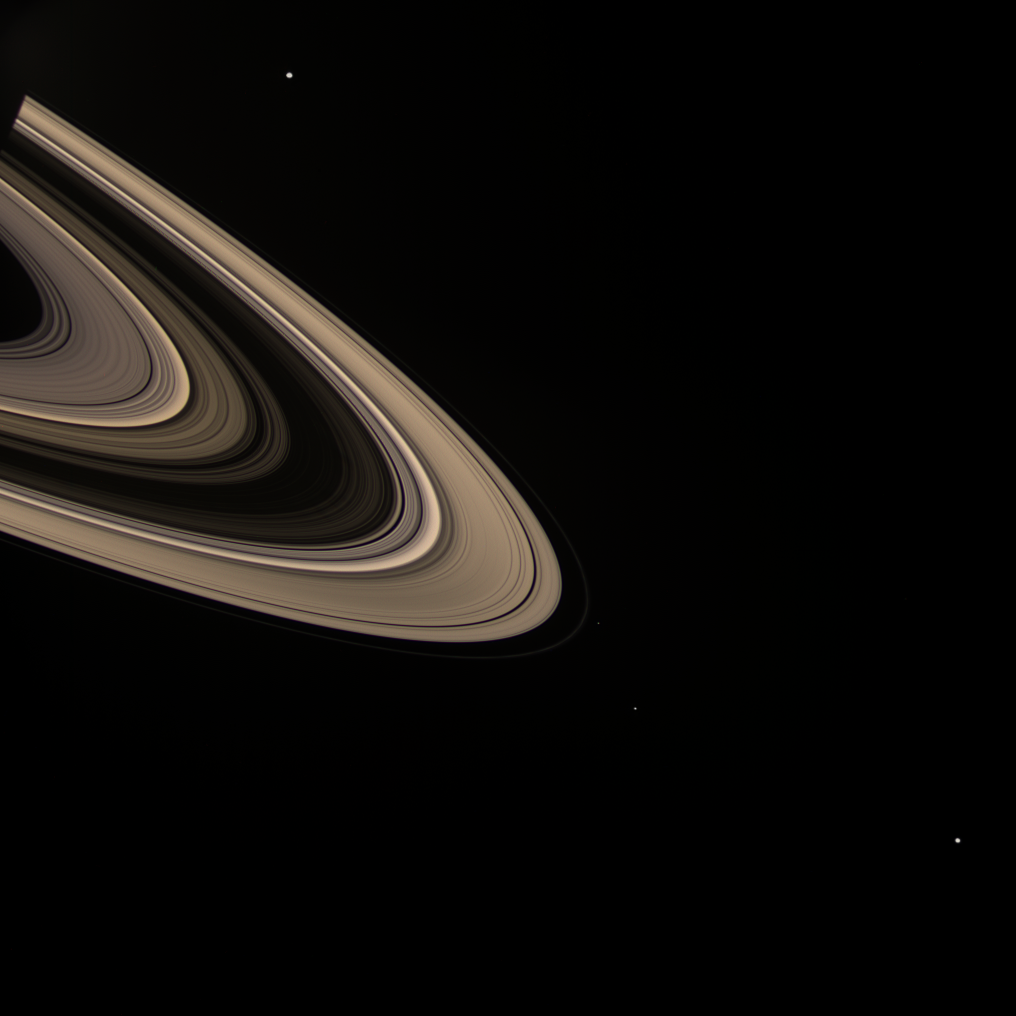

Field of Moons

A color portrait of Saturn’s sunlight-scattering rings hosts a group of several moons.

Enceladus (505 kilometers, or 314 miles across) is visible at top. At bottom, in increasing distance from the rings are Pandora (84 kilometers, or 52 miles across), Janus (181 kilometers, or 113 miles across) and Mimas (397 kilometers, or 247 miles across).

This view looks toward the unilluminated side of the rings from about 10 degrees above the ringplane. Saturn’s shadow can be seen on the rings at upper left.

Images taken using red, green and blue spectral filters were combined to create this composite color view.

The images were taken with the Cassini spacecraft wide-angle camera on Dec. 22, 2007. The view was acquired at a distance of approximately 1.8 million kilometers (1.1 million miles) from Saturn. Image scale is about 110 kilometers (68 miles) per pixel.

The Cassini-Huygens mission is a cooperative project of NASA, the European Space Agency and the Italian Space Agency. The Jet Propulsion Laboratory, a division of the California Institute of Technology in Pasadena, manages the mission for NASA’s Science Mission Directorate, Washington, D.C. The Cassini orbiter and its two onboard cameras were designed, developed and assembled at JPL. The imaging operations center is based at the Space Science Institute in Boulder, Colo.

Credit: NASA/JPL/Space Science Institute